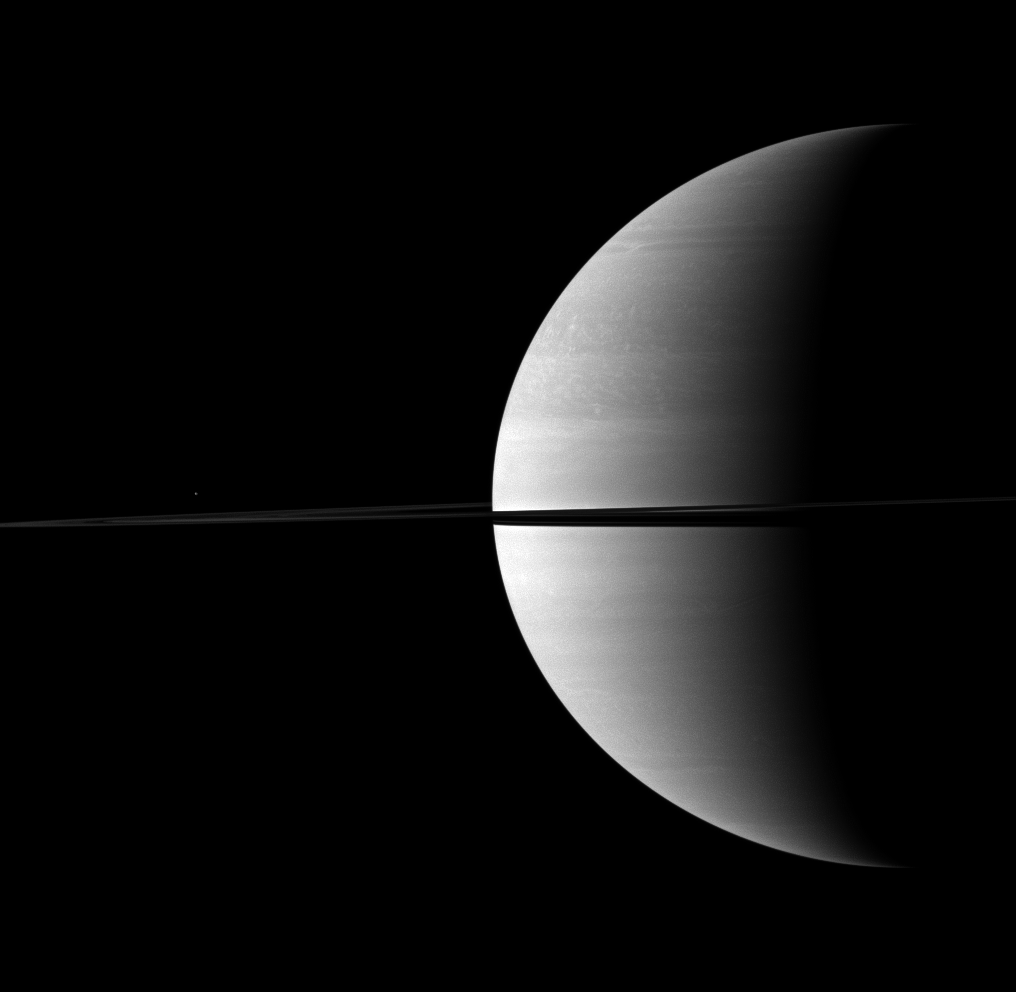

Regal Saturn

A kingly crescent Saturn rests on the right of this Cassini spacecraft portrait while the moon Mimas appears above the rings on the left.

Mimas looks like just a speck of light here but is actually 396 kilometers, or 246 miles, across. This view looks toward the northern, sunlit side of the rings from just above the ringplane. Mimas was brightened by a factor of 1.4 relative to Saturn and the rings.

The image was taken with the Cassini spacecraft wide-angle camera on Nov. 28, 2009 using a spectral filter sensitive to wavelengths of near-infrared light centered at 752 nanometers. The view was obtained at a distance of approximately 2.5 million kilometers (1.6 million miles) from Saturn and at a Sun-Saturn-spacecraft, or phase, angle of 103 degrees. Image scale is 144 kilometers (89 miles) per pixel.

The Cassini-Huygens mission is a cooperative project of NASA, the European Space Agency and the Italian Space Agency. The Jet Propulsion Laboratory, a division of the California Institute of Technology in Pasadena, manages the mission for NASA’s Science Mission Directorate, Washington, D.C. The Cassini orbiter and its two onboard cameras were designed, developed and assembled at JPL. The imaging operations center is based at the Space Science Institute in Boulder, Colo.

Credit: NASA/JPL/Space Science Institute